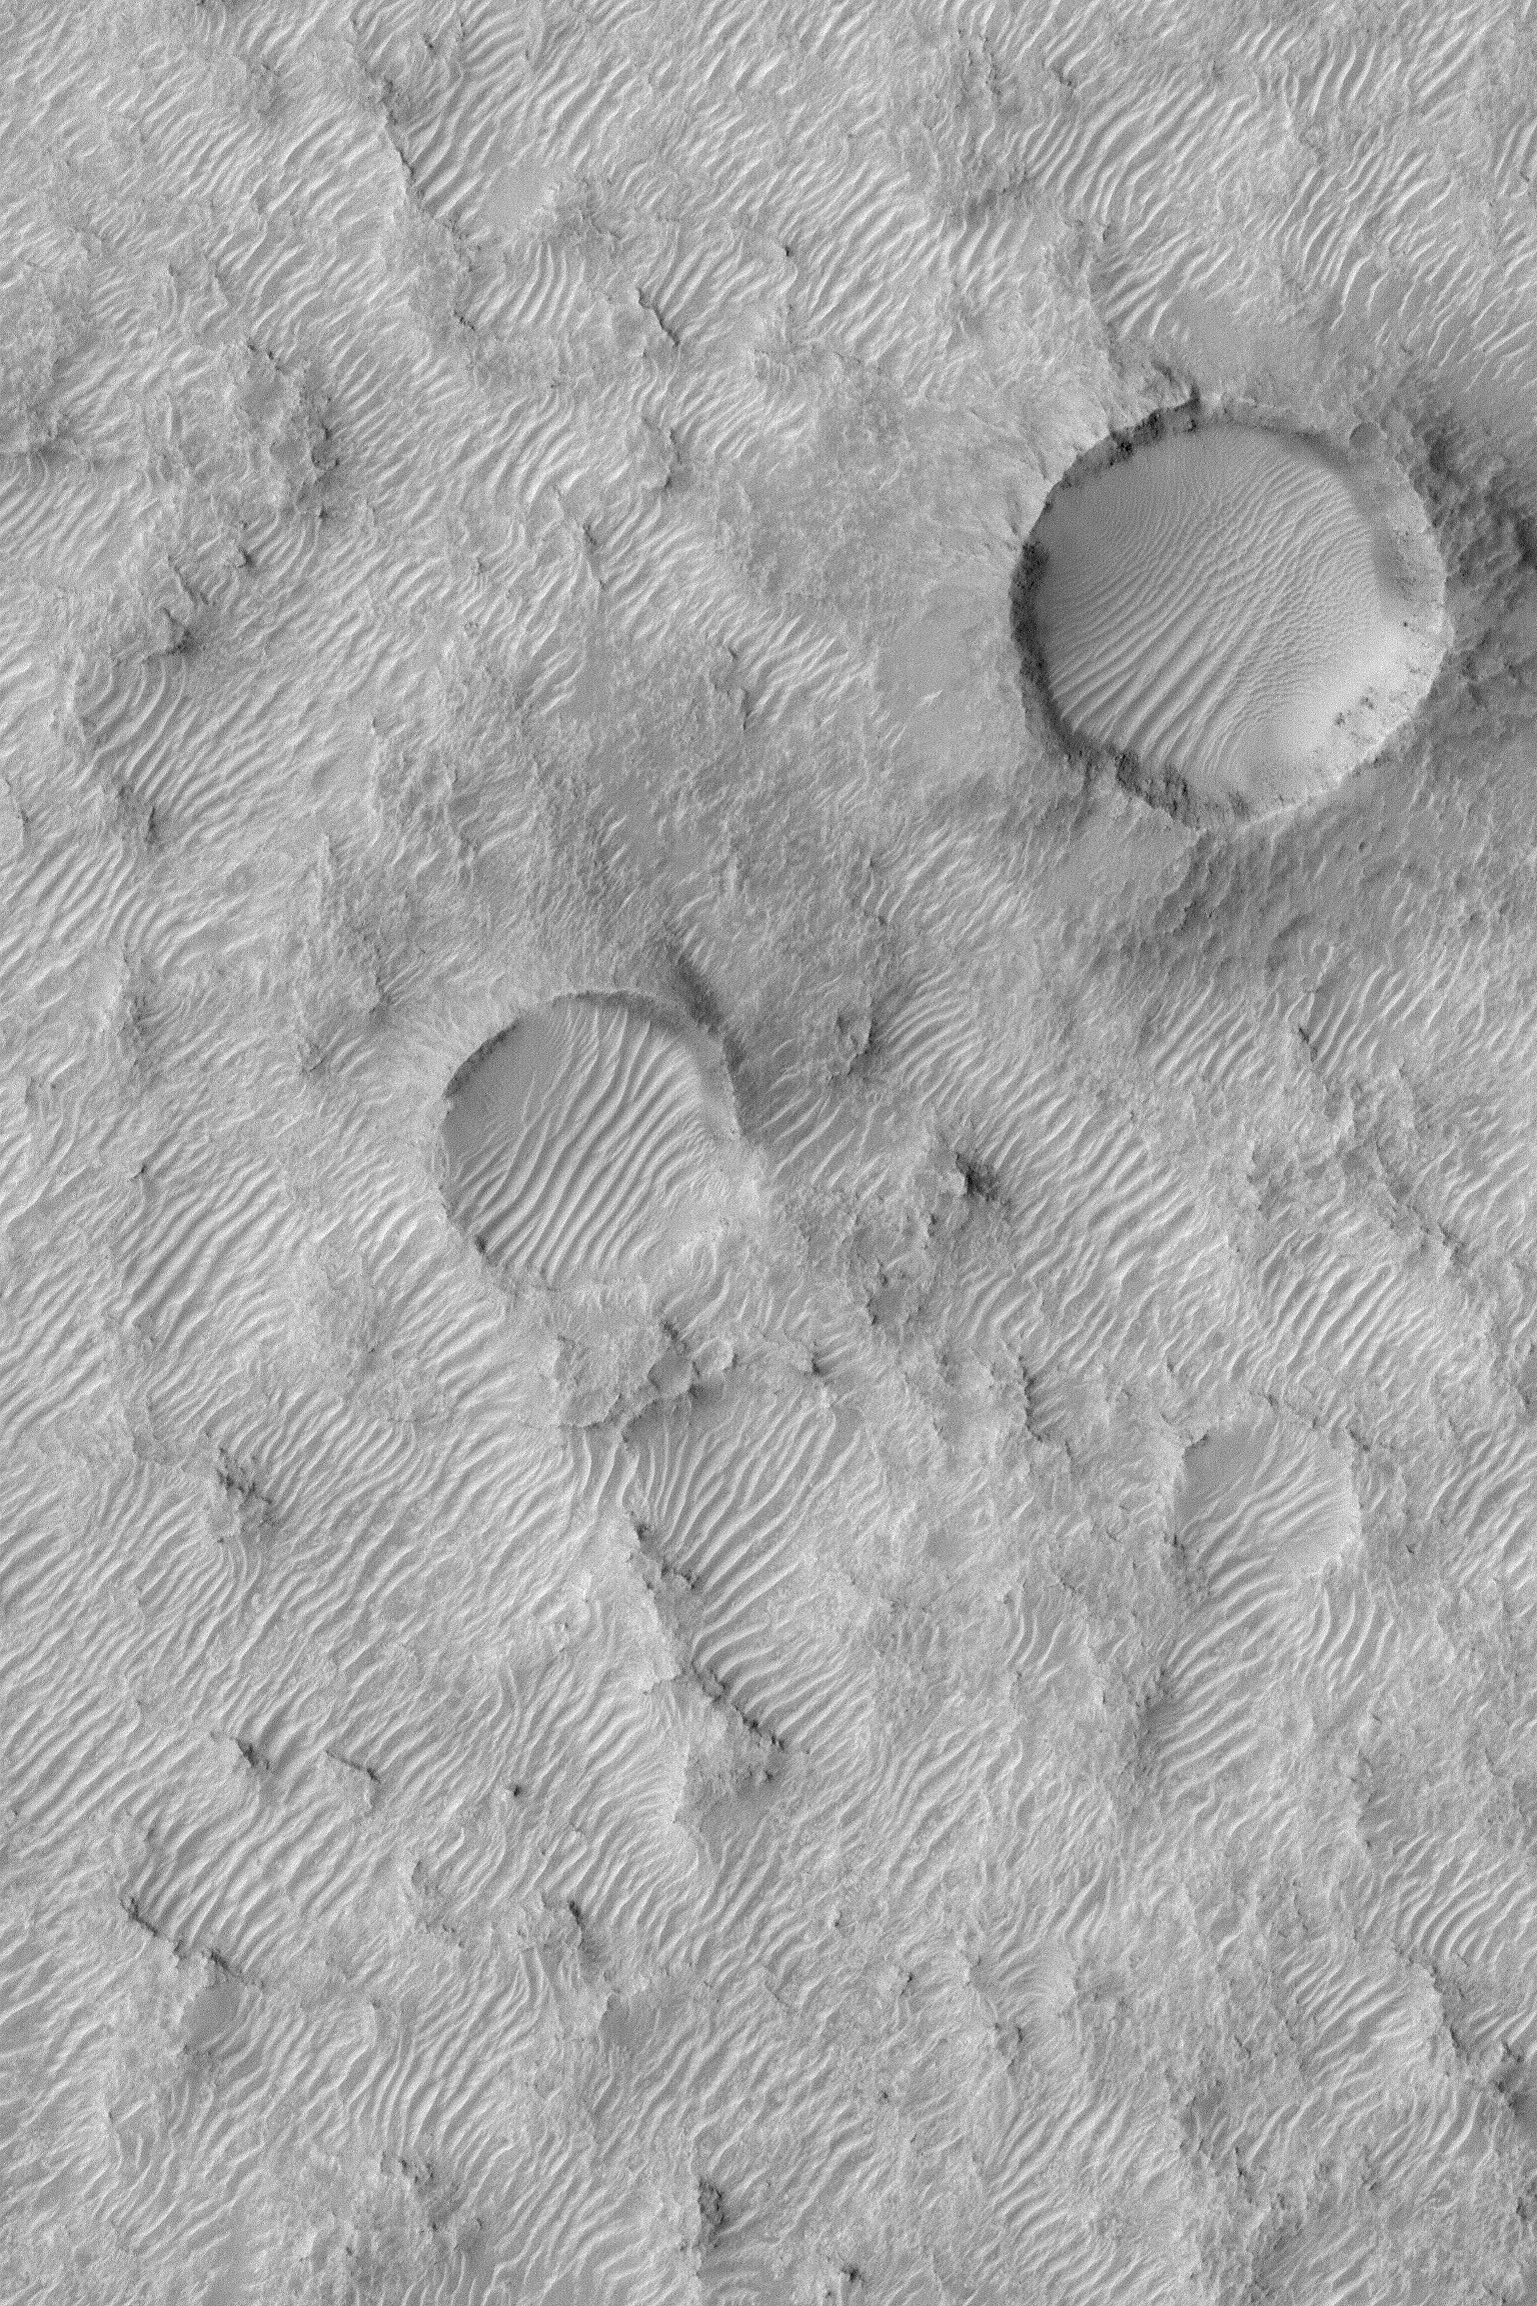

Rippled Mars

MGS MOC Release No. MOC2-524, 25 October 2003

This Mars Global Surveyor (MGS) Mars Orbiter Camera (MOC) image shows a rugged surface southwest of Huygens Basin that is covered by large windblown ripples or small dunes. Their orientations indicate that the responsible winds came from either the northwest (upper left) or southeast (lower right), or both. The more complex ripple patterns within the two large craters result from local topographic influences on the wind. This area is located near 20.1°S, 307.3°W. The picture covers an area about 3 km (1.9 mi) across and is illuminated by sunlight from the upper left.

Credit: NASA/JPL/Malin Space Science Systems